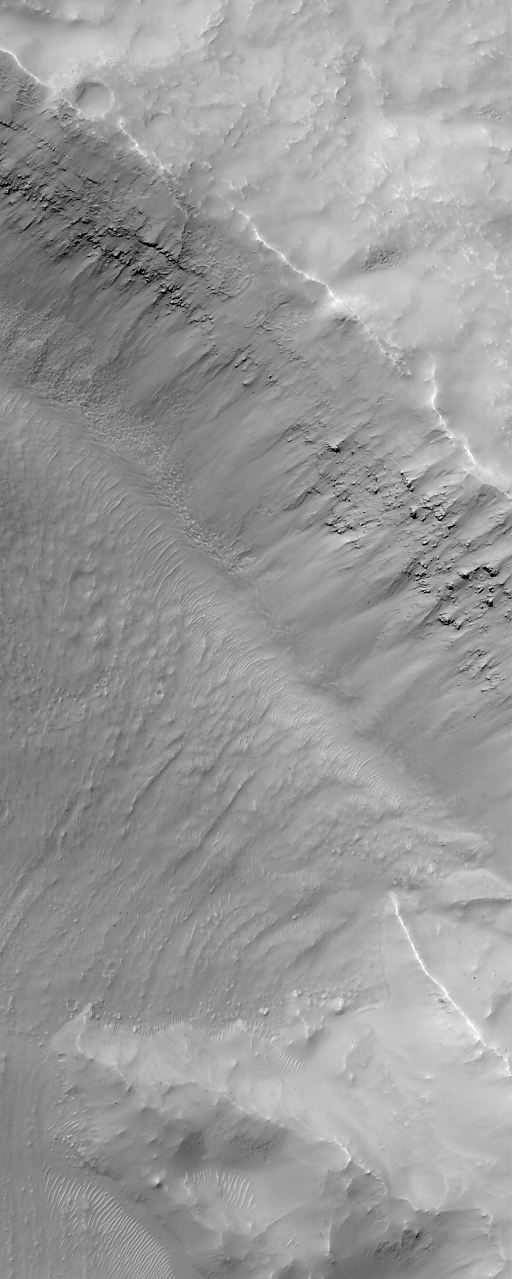

MGS MOC Returns to Service Following Solar Conjunction Hiatus

Many aspects of our studies of Mars from Earth are dictated by the different rates at which the two planets orbit the Sun. This difference allows Earth to pass Mars in its orbit, continue to lead Mars around the Sun, and then eventually overtake Mars again, every 26 months. This cycle governs opportunities to send rockets to Mars when the closest approaches between the two planets occur (opposition). The cycle also dictates when Mars will pass behind the Sun relative to Earth (conjunction). A Solar Conjunction period has just ended. During this time radio communications from the Mars Global Surveyor spacecraft, operating at Mars, were interrupted for a few weeks. Because it would not be able to send pictures back to Earth during this time, the Mars Global Surveyor (MGS) Mars Orbiter Camera (MOC) was turned off on June 21, 2000, and turned back on again July 13, 2000. The two pictures shown here are among the very first high resolution views of the martian surface that were received following the resumed operation of the MOC. Both pictures arrived on Earth via radio downlink on Saturday, July 15, 2000.

The first picture (above left) shows a ridged and cratered plain in southern Hesperia Planum around 32.8°S, 243.2°W. The second image (above right) shows the layered northeastern wall of a meteor impact crater in Noachis Terra at 32.9°S, 357.6°W. Both pictures cover an area 3 kilometers (1.9 miles) wide at a resolution of 6 meters per pixel. Both are illuminated by sunlight from the upper left.

Credit: NASA/JPL/MSSS